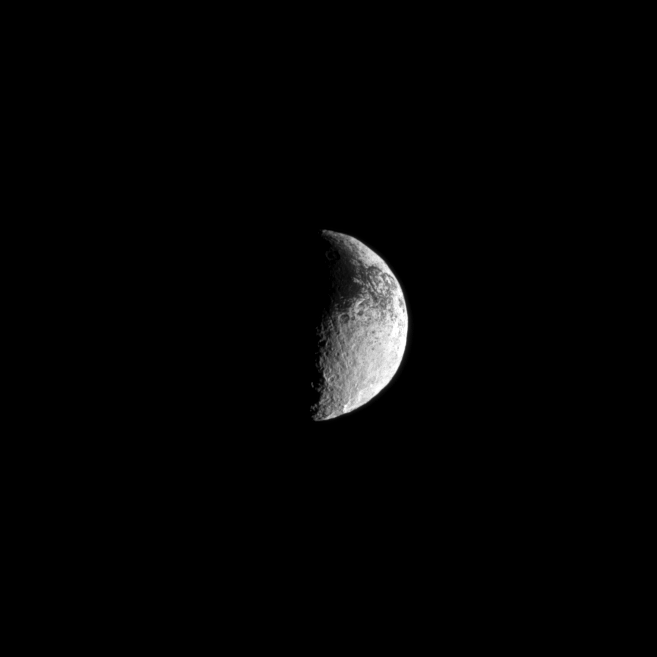

Infringing Darkness

Some of Iapetus’ dark surface interrupts the moon’s lighter terrain in this Cassini spacecraft view.

Scientists continue to investigate the nature of this moon’s dark and light surface. See PIA11690 to learn more. Lit terrain seen here is on the trailing hemisphere of Iapetus (1,471 kilometers, or 914 miles across). North on Iapetus is up and rotated 10 degrees to the right.

The image was taken in visible light with the Cassini spacecraft narrow-angle camera on May 9, 2010. The view was acquired at a distance of approximately 1.3 million kilometers (808,000 miles) from Iapetus and at a sun-Iapetus-spacecraft, or phase, angle of 95 degrees. Image scale is 8 kilometers (5 miles) per pixel.

The Cassini-Huygens mission is a cooperative project of NASA, the European Space Agency and the Italian Space Agency. The Jet Propulsion Laboratory, a division of the California Institute of Technology in Pasadena, manages the mission for NASA’s Science Mission Directorate, Washington, D.C. The Cassini orbiter and its two onboard cameras were designed, developed and assembled at JPL. The imaging operations center is based at the Space Science Institute in Boulder, Colo.

Credit: NASA/JPL/Space Science Institute